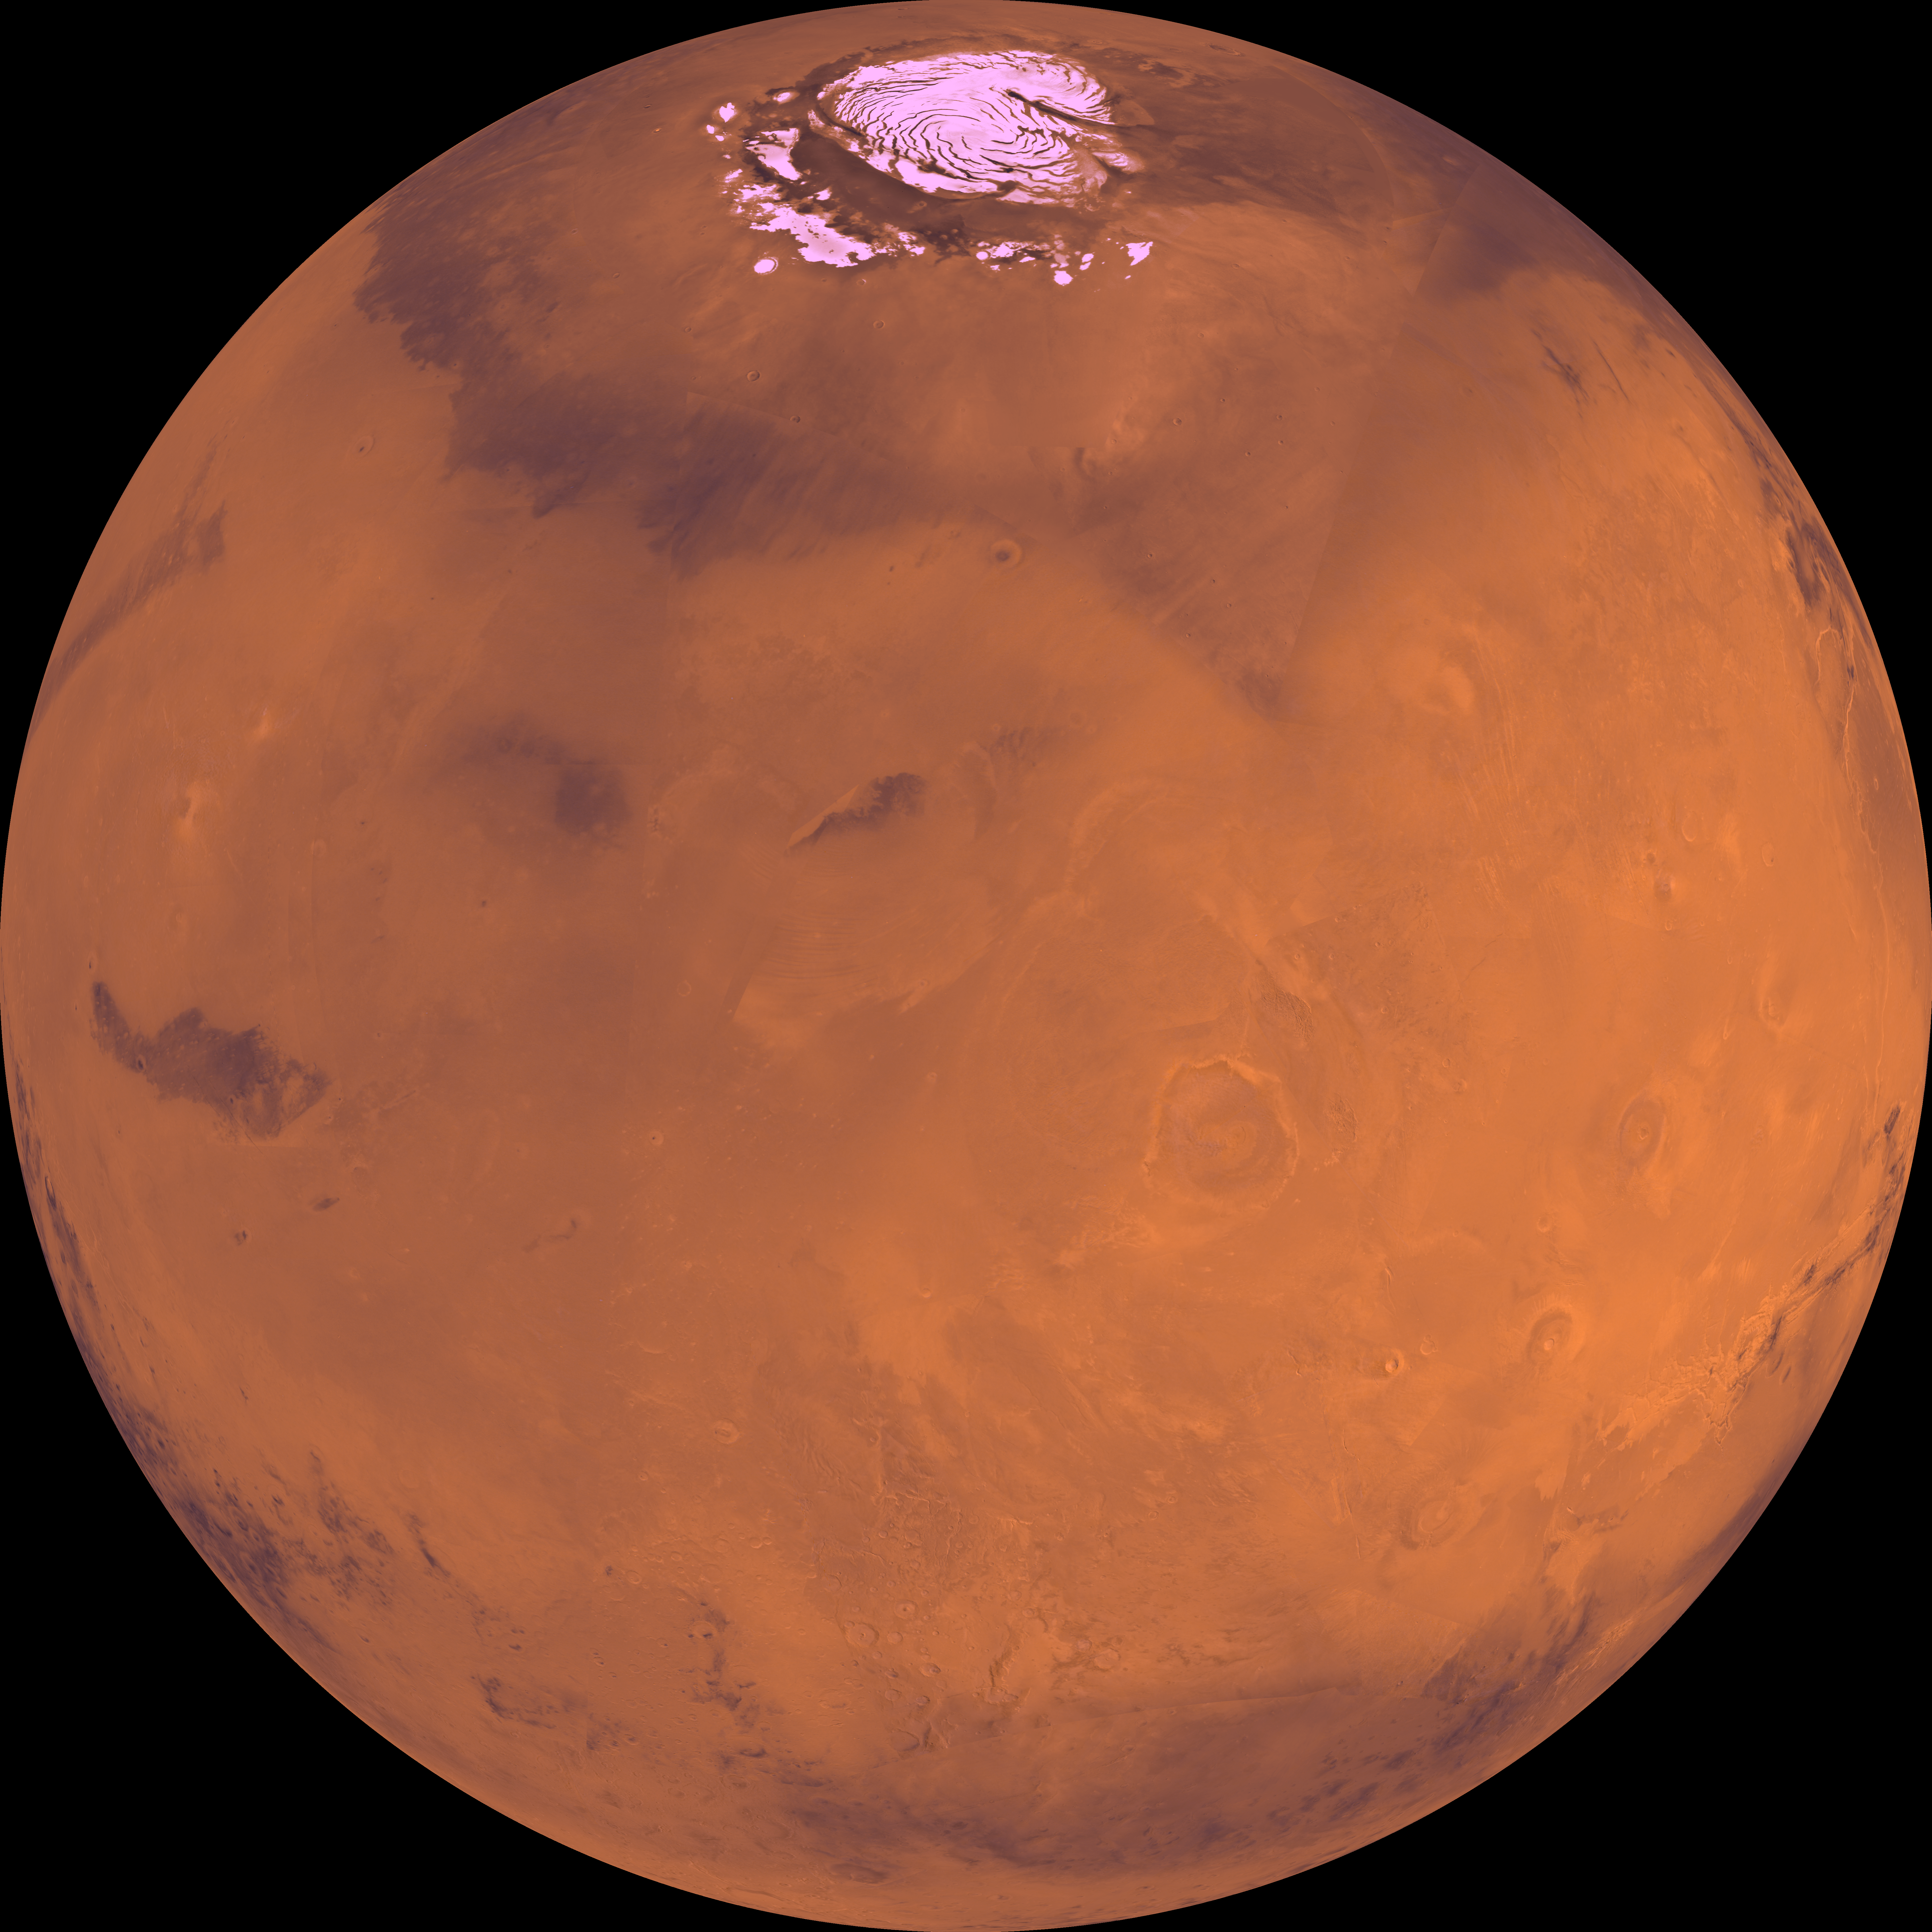

Center is at Latitude 30 Degrees North, Longitude 150 Degrees

Center of the orthographic projection is at latitude 30 degrees N., longitude 150 degrees. The north polar residual ice cap, which is cut by spiral-patterned troughs and surrounded by the dark lowland plains of Vastitas Borealis, is located at the top. The right-central part is dominated by the Tharsis Montes volcanoes. The most prominent of the Tharsis Montes volcanoes is the largest known volcano in the solar system, Olympus Mons. The light-colored lowland plains of Amazonis, Elysium, and Arcadia Planitiae lies north and west of Olympus Mons. The heavily cratered highlands dominate the lower one-third.

Credit: NASA/JPL/USGS